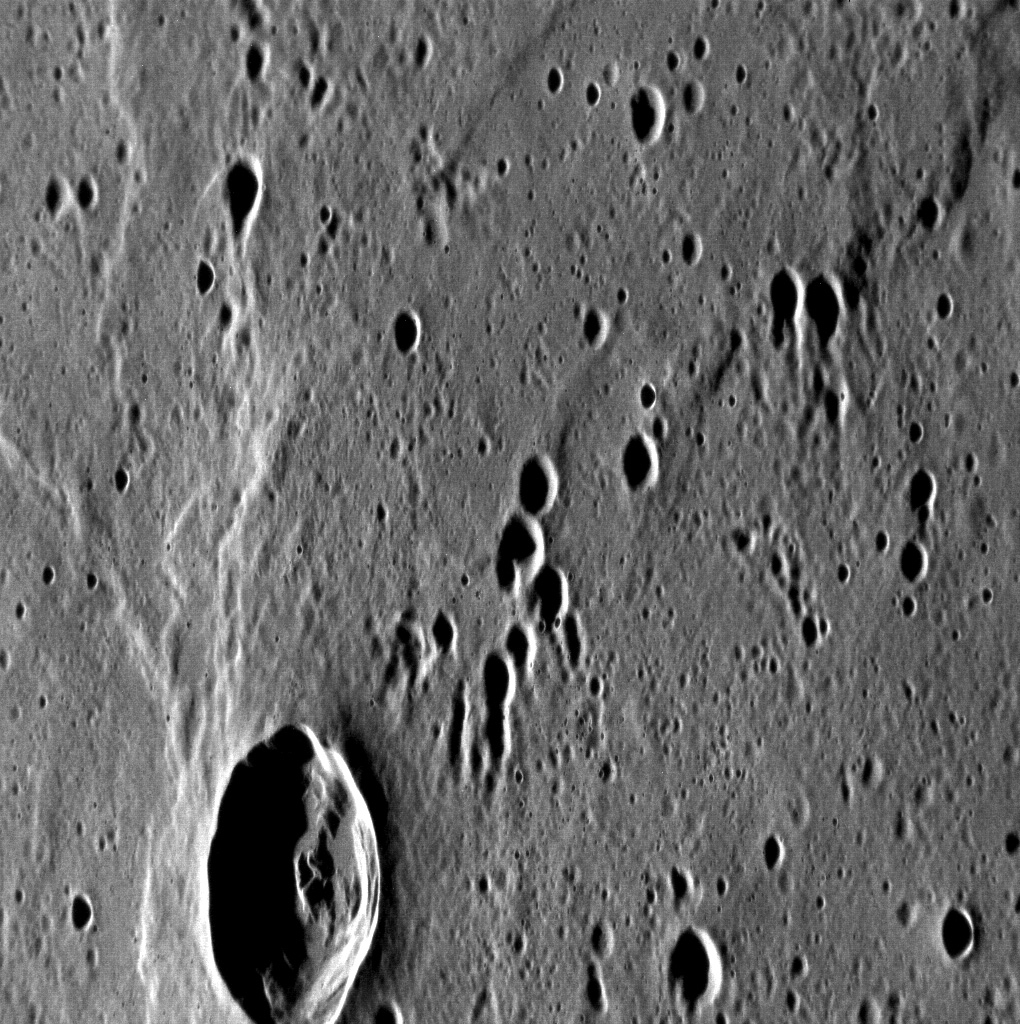

A Secondary Mystery

The unnamed crater in this image is almost exactly halfway between two nearby rayed craters: Qi Baishi and Hovnatanian. Qi Baishi is to the west and Hovnatanian is to the east — are these craters the source of the many elongated secondary craters in the scene? The orientation of the secondaries actually suggests another source to the north: the 225-km Mozart impact basin.

This image was acquired as a high-resolution targeted observation. Targeted observations are images of a small area on Mercury’s surface at resolutions much higher than the 250-meter/pixel (820 feet/pixel) morphology base map or the 1-kilometer/pixel (0.6 miles/pixel) color base map. It is not possible to cover all of Mercury’s surface at this high resolution during MESSENGER’s one-year mission, but several areas of high scientific interest are generally imaged in this mode each week.

The MESSENGER spacecraft is the first ever to orbit the planet Mercury, and the spacecraft’s seven scientific instruments and radio science investigation are unraveling the history and evolution of the Solar System’s innermost planet. Visit the Why Mercury? section of this website to learn more about the key science questions that the MESSENGER mission is addressing. During the one-year primary mission, MDIS is scheduled to acquire more than 75,000 images in support of MESSENGER’s science goals.

Date acquired: July 25, 2011
Image Mission Elapsed Time (MET): 220118046
Image ID: 550495
Instrument: Narrow Angle Camera (NAC) of the Mercury Dual Imaging System (MDIS)
Center Latitude: -5.58°
Center Longitude: 168.8° E
Resolution: 49 meters/pixel
Scale: The crater at bottom is approximately 17 km (10 miles) in diameter
Incidence Angle: 77.3°
Emission Angle: 57.6°
Phase Angle: 135.0°

These images are from MESSENGER, a NASA Discovery mission to conduct the first orbital study of the innermost planet, Mercury. For information regarding the use of images, see the MESSENGER image use policy.

Credit: NASA/Johns Hopkins University Applied Physics Laboratory/Carnegie Institution of Washington